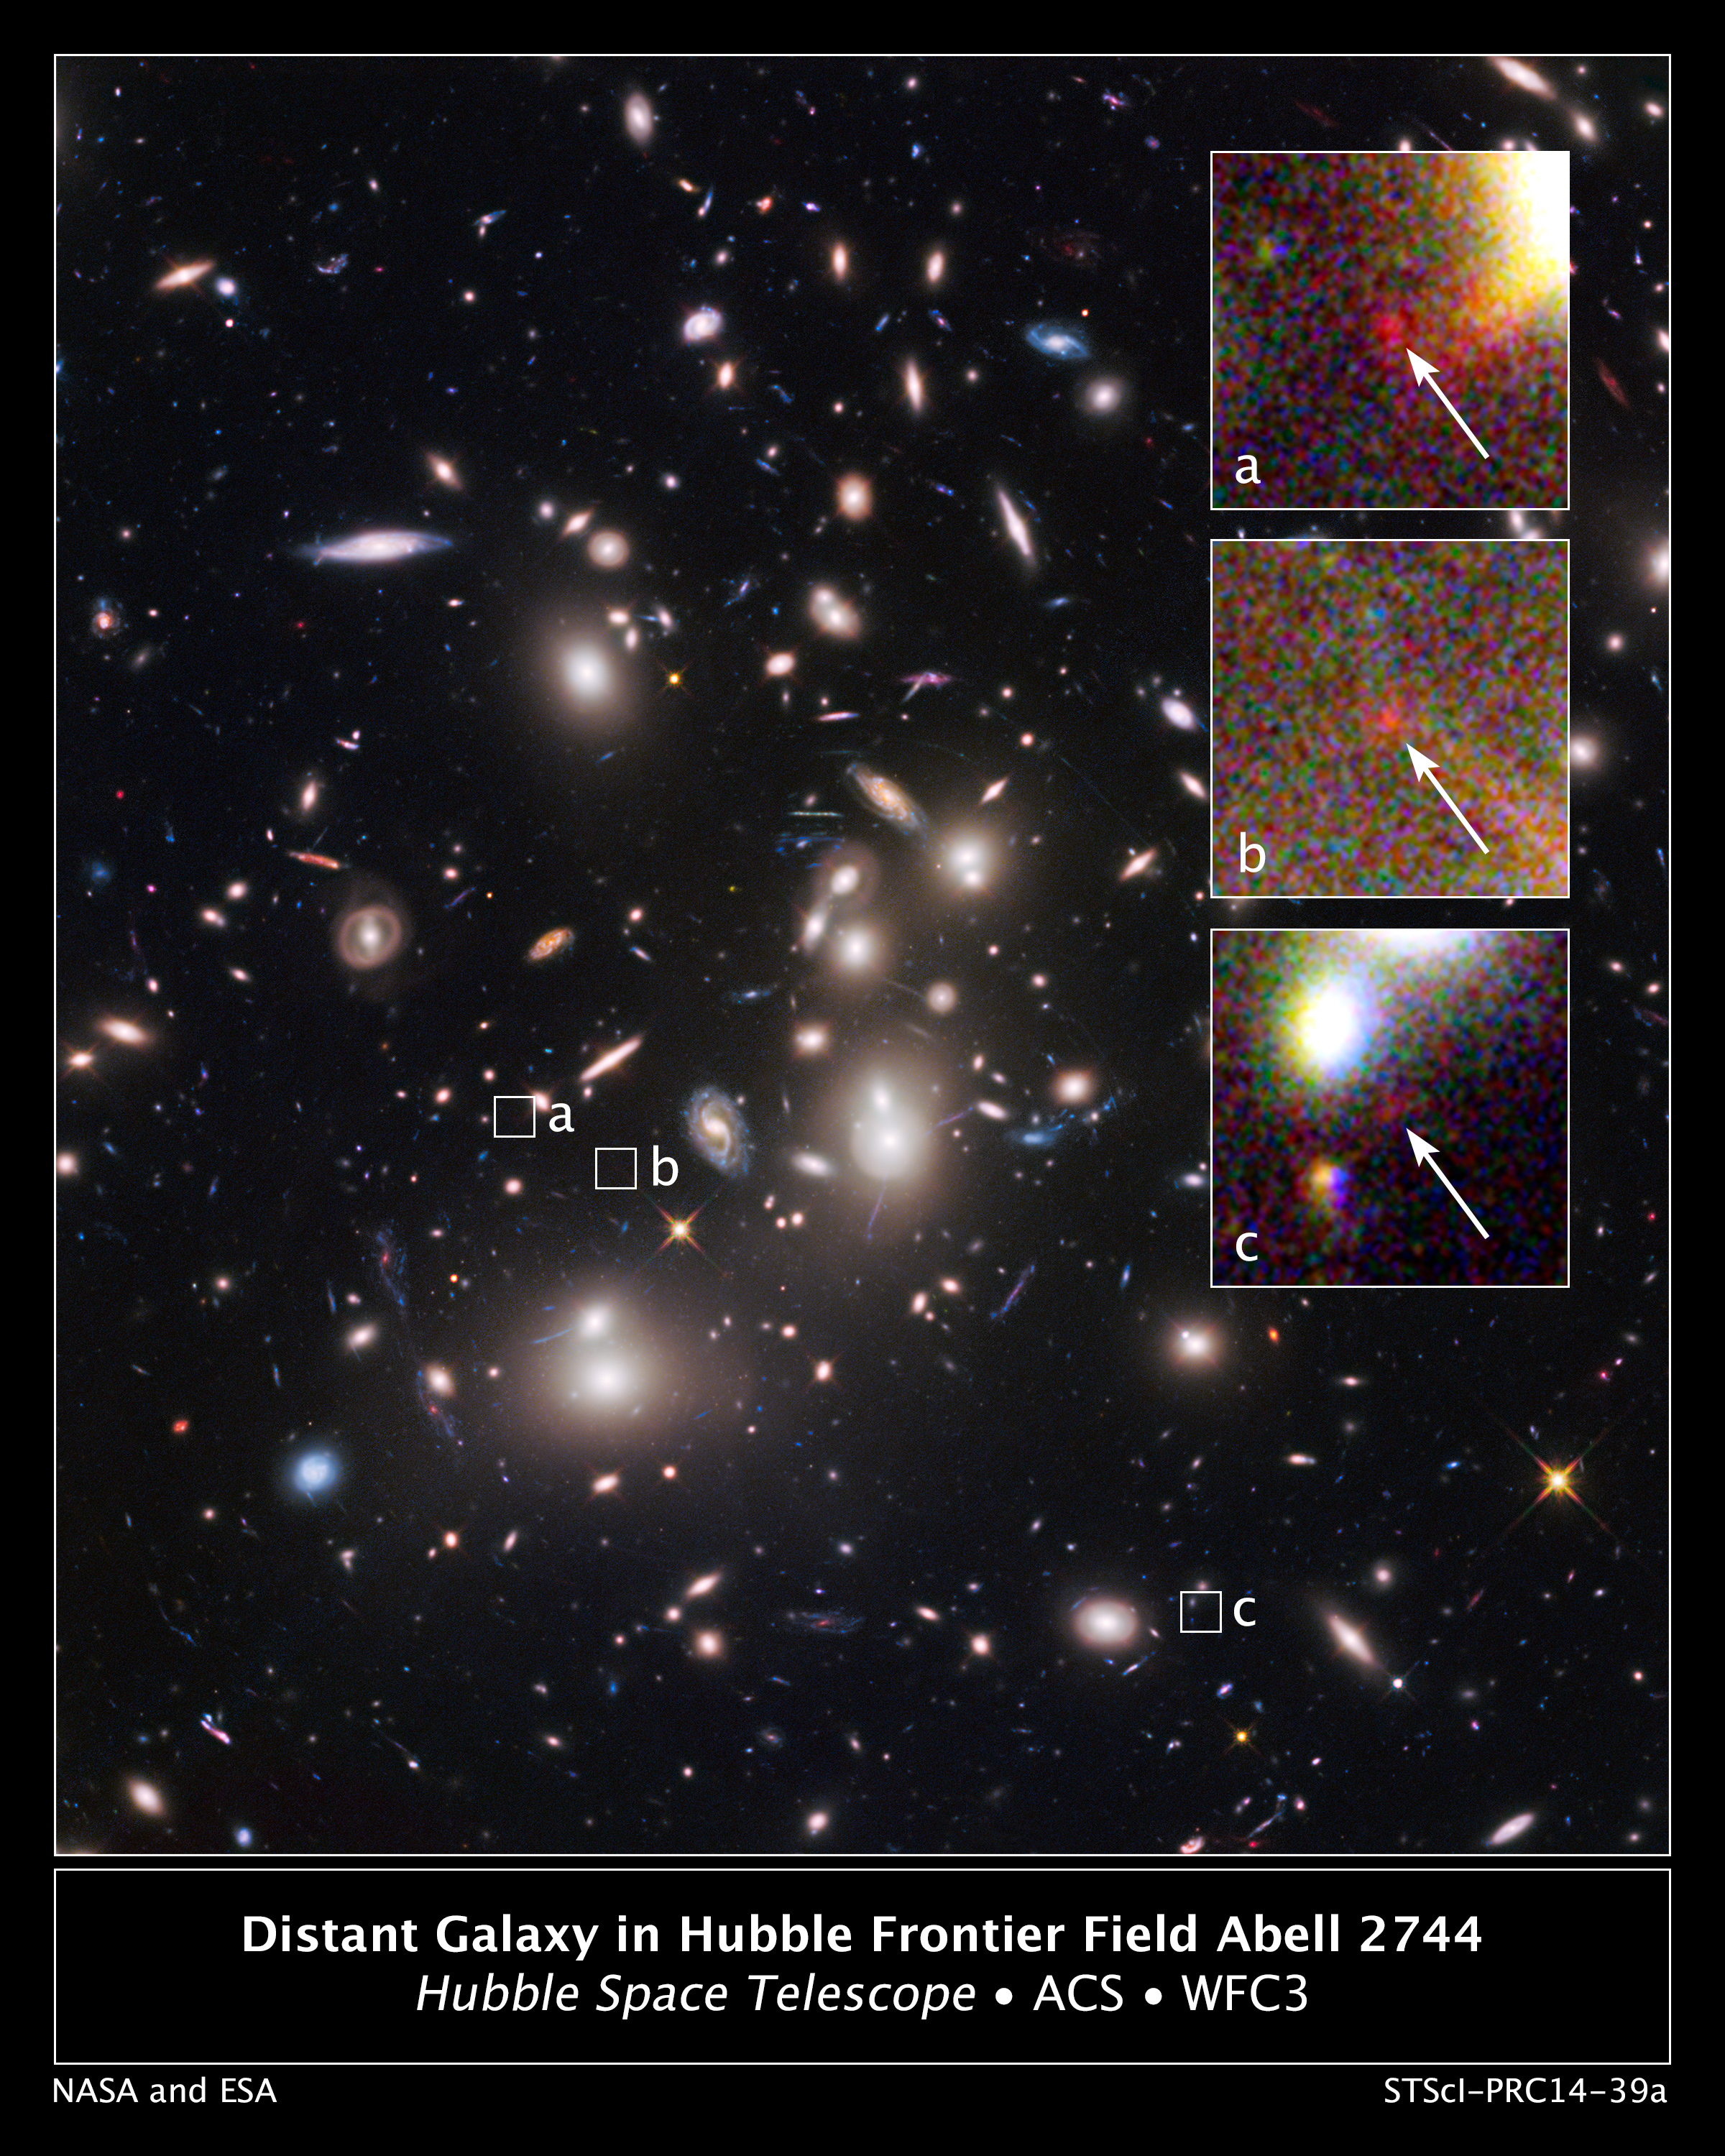

Hubble Uncovers One of the Smallest and Farthest Galaxies in the Universe

The heart of the mammoth galaxy cluster Abell 2744, also known as Pandora's Cluster, is shown in this Hubble Space Telescope image. The cluster is so massive that its powerful gravity bends the light from galaxies far behind it, making background objects appear larger and brighter in a phenomenon called gravitational lensing. These powerful lenses allow astronomers to find many dim, distant structures that otherwise might be too faint to see.

The small white boxes, labeled "a," "b," and "c," mark multiple images from the same background galaxy, one of the farthest, faintest, and smallest galaxies ever seen. The diminutive object is estimated to be over 13 billion light-years away. Enlarged views of the multiple images are shown in the insets at right. The arrows point to the tiny galaxy far behind the cluster. Each magnified image makes the galaxy appear as much as 10 times larger and brighter than it would look without the intervening lens.

To determine the background galaxy's distance, the researchers studied the galaxy's color and measured the positions between the three images. This new detection is considered one of the most reliable distance measurements of a galaxy that existed in the early universe. The galaxy appears as a tiny blob that is only a small fraction of the size of our Milky Way galaxy. But it offers a peek back into a time when the universe was only about 500 million years old, roughly 3 percent of its current age of 13.7 billion years.

An analysis of the distant galaxy shows that it measures merely 850 light-years across, 500 times smaller than the Milky Way, and is estimated to have a mass of only 40 million suns. The galaxy's star formation rate is about one star every three years (one-third the star formation rate in the Milky Way).

The galaxy was detected as part of the Frontier Fields program, an ambitious three-year effort, begun in 2013, that teams Hubble with NASA's other Great Observatories – the Spitzer Space Telescope and the Chandra X-ray Observatory – to probe the early universe by studying large galaxy clusters. Abell 2744 resides about 3.5 billion light-years away.

The image was made by combining near-infrared observations from Hubble's Wide Field Camera 3 and visible-light exposures from the Advanced Camera for Surveys. The observations were taken in 2009, 2013, and 2014.

Credit: NASA, ESA, A. Zitrin (California Institute of Technology), and J. Lotz, M. Mountain, A. Koekemoer, and the HFF Team (STScI)